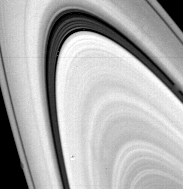

Saturn’s B rings

This narrow-angle camera image of Saturn’s B Ring and Cassini Division was taken through the Clear filter from a distance of 12.6 million km on 3 November 1980. The Cassini Division separating the A and B Rings is clearly not an empty region. The Division shows several substantial well-defined ringlets. JPL managed the Voyager Project for NASA’s Office of Space Science.

Credit: NASA/JPL